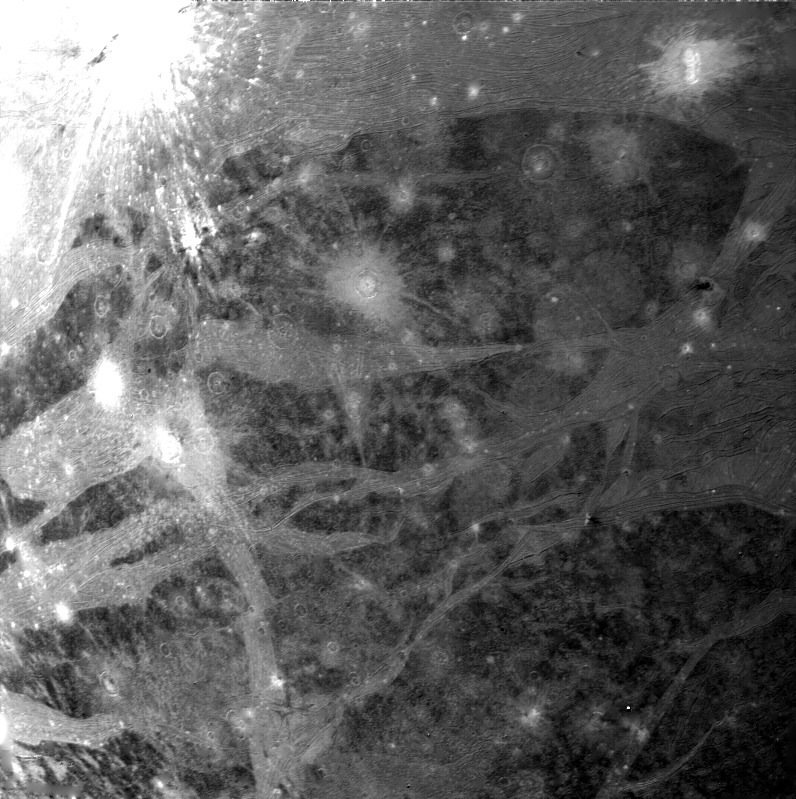

Ganymede Varied Terrain

Voyager 2 took this picture of Ganymede on 5 March 1979. It was taken with the narrow-angle camera from a range of 270,000 kilometers. Clear examples of several of the different types of terrain common on Ganymede’s surface are visible. The broad light regions running through the older dark areas are the typical grooved structures seen within most of the light regions on Ganymede. Many examples of craters of all ages can be seen in this image, including fresh, bright ray craters, large, subdued circular markings thought to be the “scars” of large ancient impacts and craters with thin, bright rims a small central crater. The Voyager Project is managed by the Jet Propulsion Laboratory for NASA’s Office of Space Science.

Credit: NASA/JPL